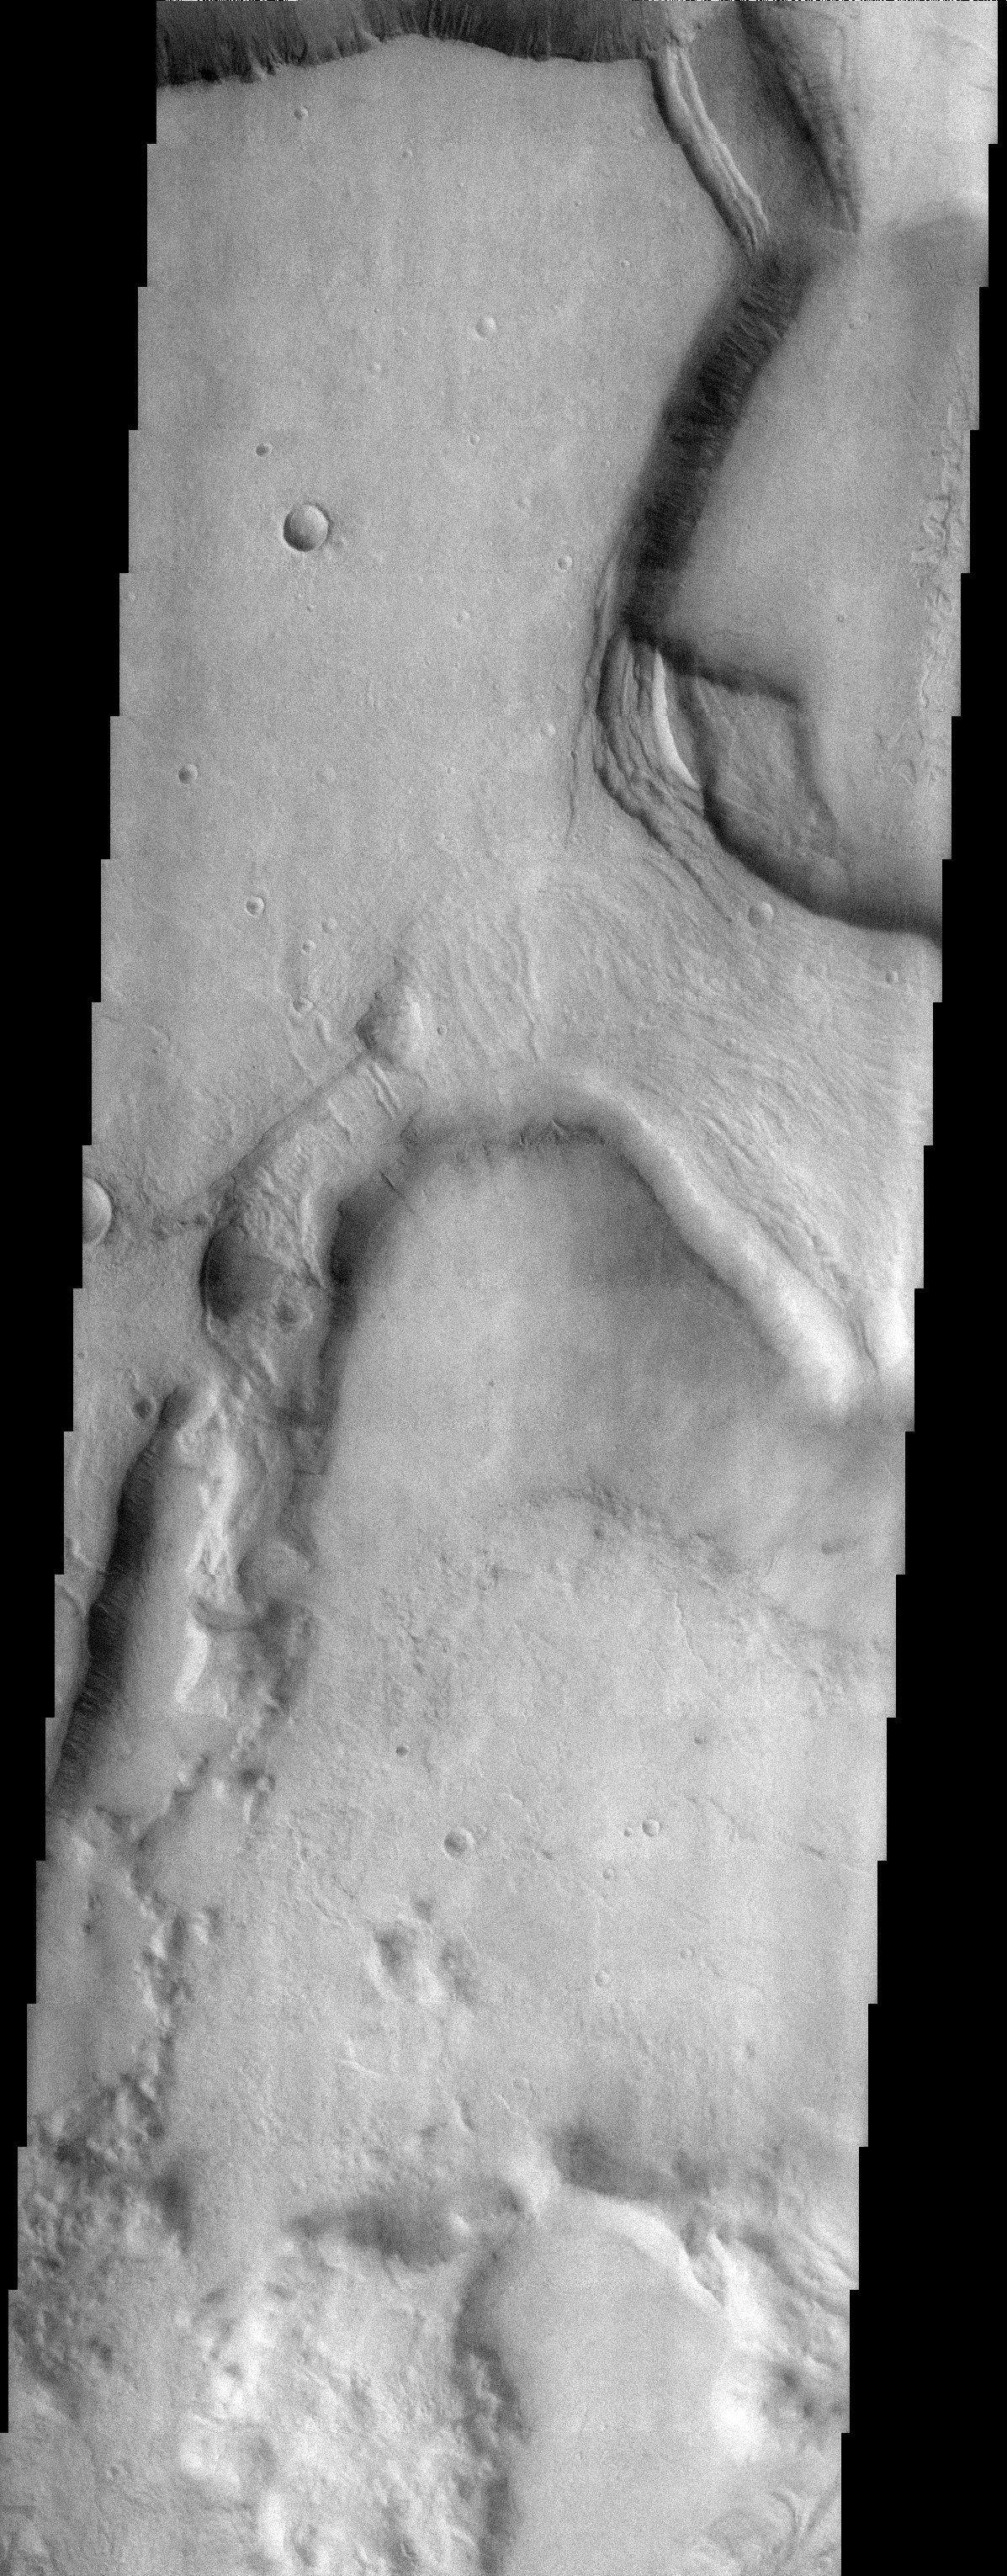

Niger Vallis

Released 24 September 2003

Named for a great river in Africa, the martian version is a system of eroding channels that empties into the Hellas impact basin. One style of erosion is evident in this image, where the upper branches of the Niger are merging. Some process weakens the crust until it founders, producing large slump blocks that continue to erode. This process enlarges the channels and ultimately may lead to a single upper channel.

Image information: VIS instrument. Latitude -34.7, Longitude 92.6 East (267.4 West). 19 meter/pixel resolution.

Note: this THEMIS visual image has not been radiometrically nor geometrically calibrated for this preliminary release. An empirical correction has been performed to remove instrumental effects. A linear shift has been applied in the cross-track and down-track direction to approximate spacecraft and planetary motion. Fully calibrated and geometrically projected images will be released through the Planetary Data System in accordance with Project policies at a later time.

NASA’s Jet Propulsion Laboratory manages the 2001 Mars Odyssey mission for NASA’s Office of Space Science, Washington, D.C. The Thermal Emission Imaging System (THEMIS) was developed by Arizona State University, Tempe, in collaboration with Raytheon Santa Barbara Remote Sensing. The THEMIS investigation is led by Dr. Philip Christensen at Arizona State University. Lockheed Martin Astronautics, Denver, is the prime contractor for the Odyssey project, and developed and built the orbiter. Mission operations are conducted jointly from Lockheed Martin and from JPL, a division of the California Institute of Technology in Pasadena.

Credit: NASA/JPL/Arizona State University